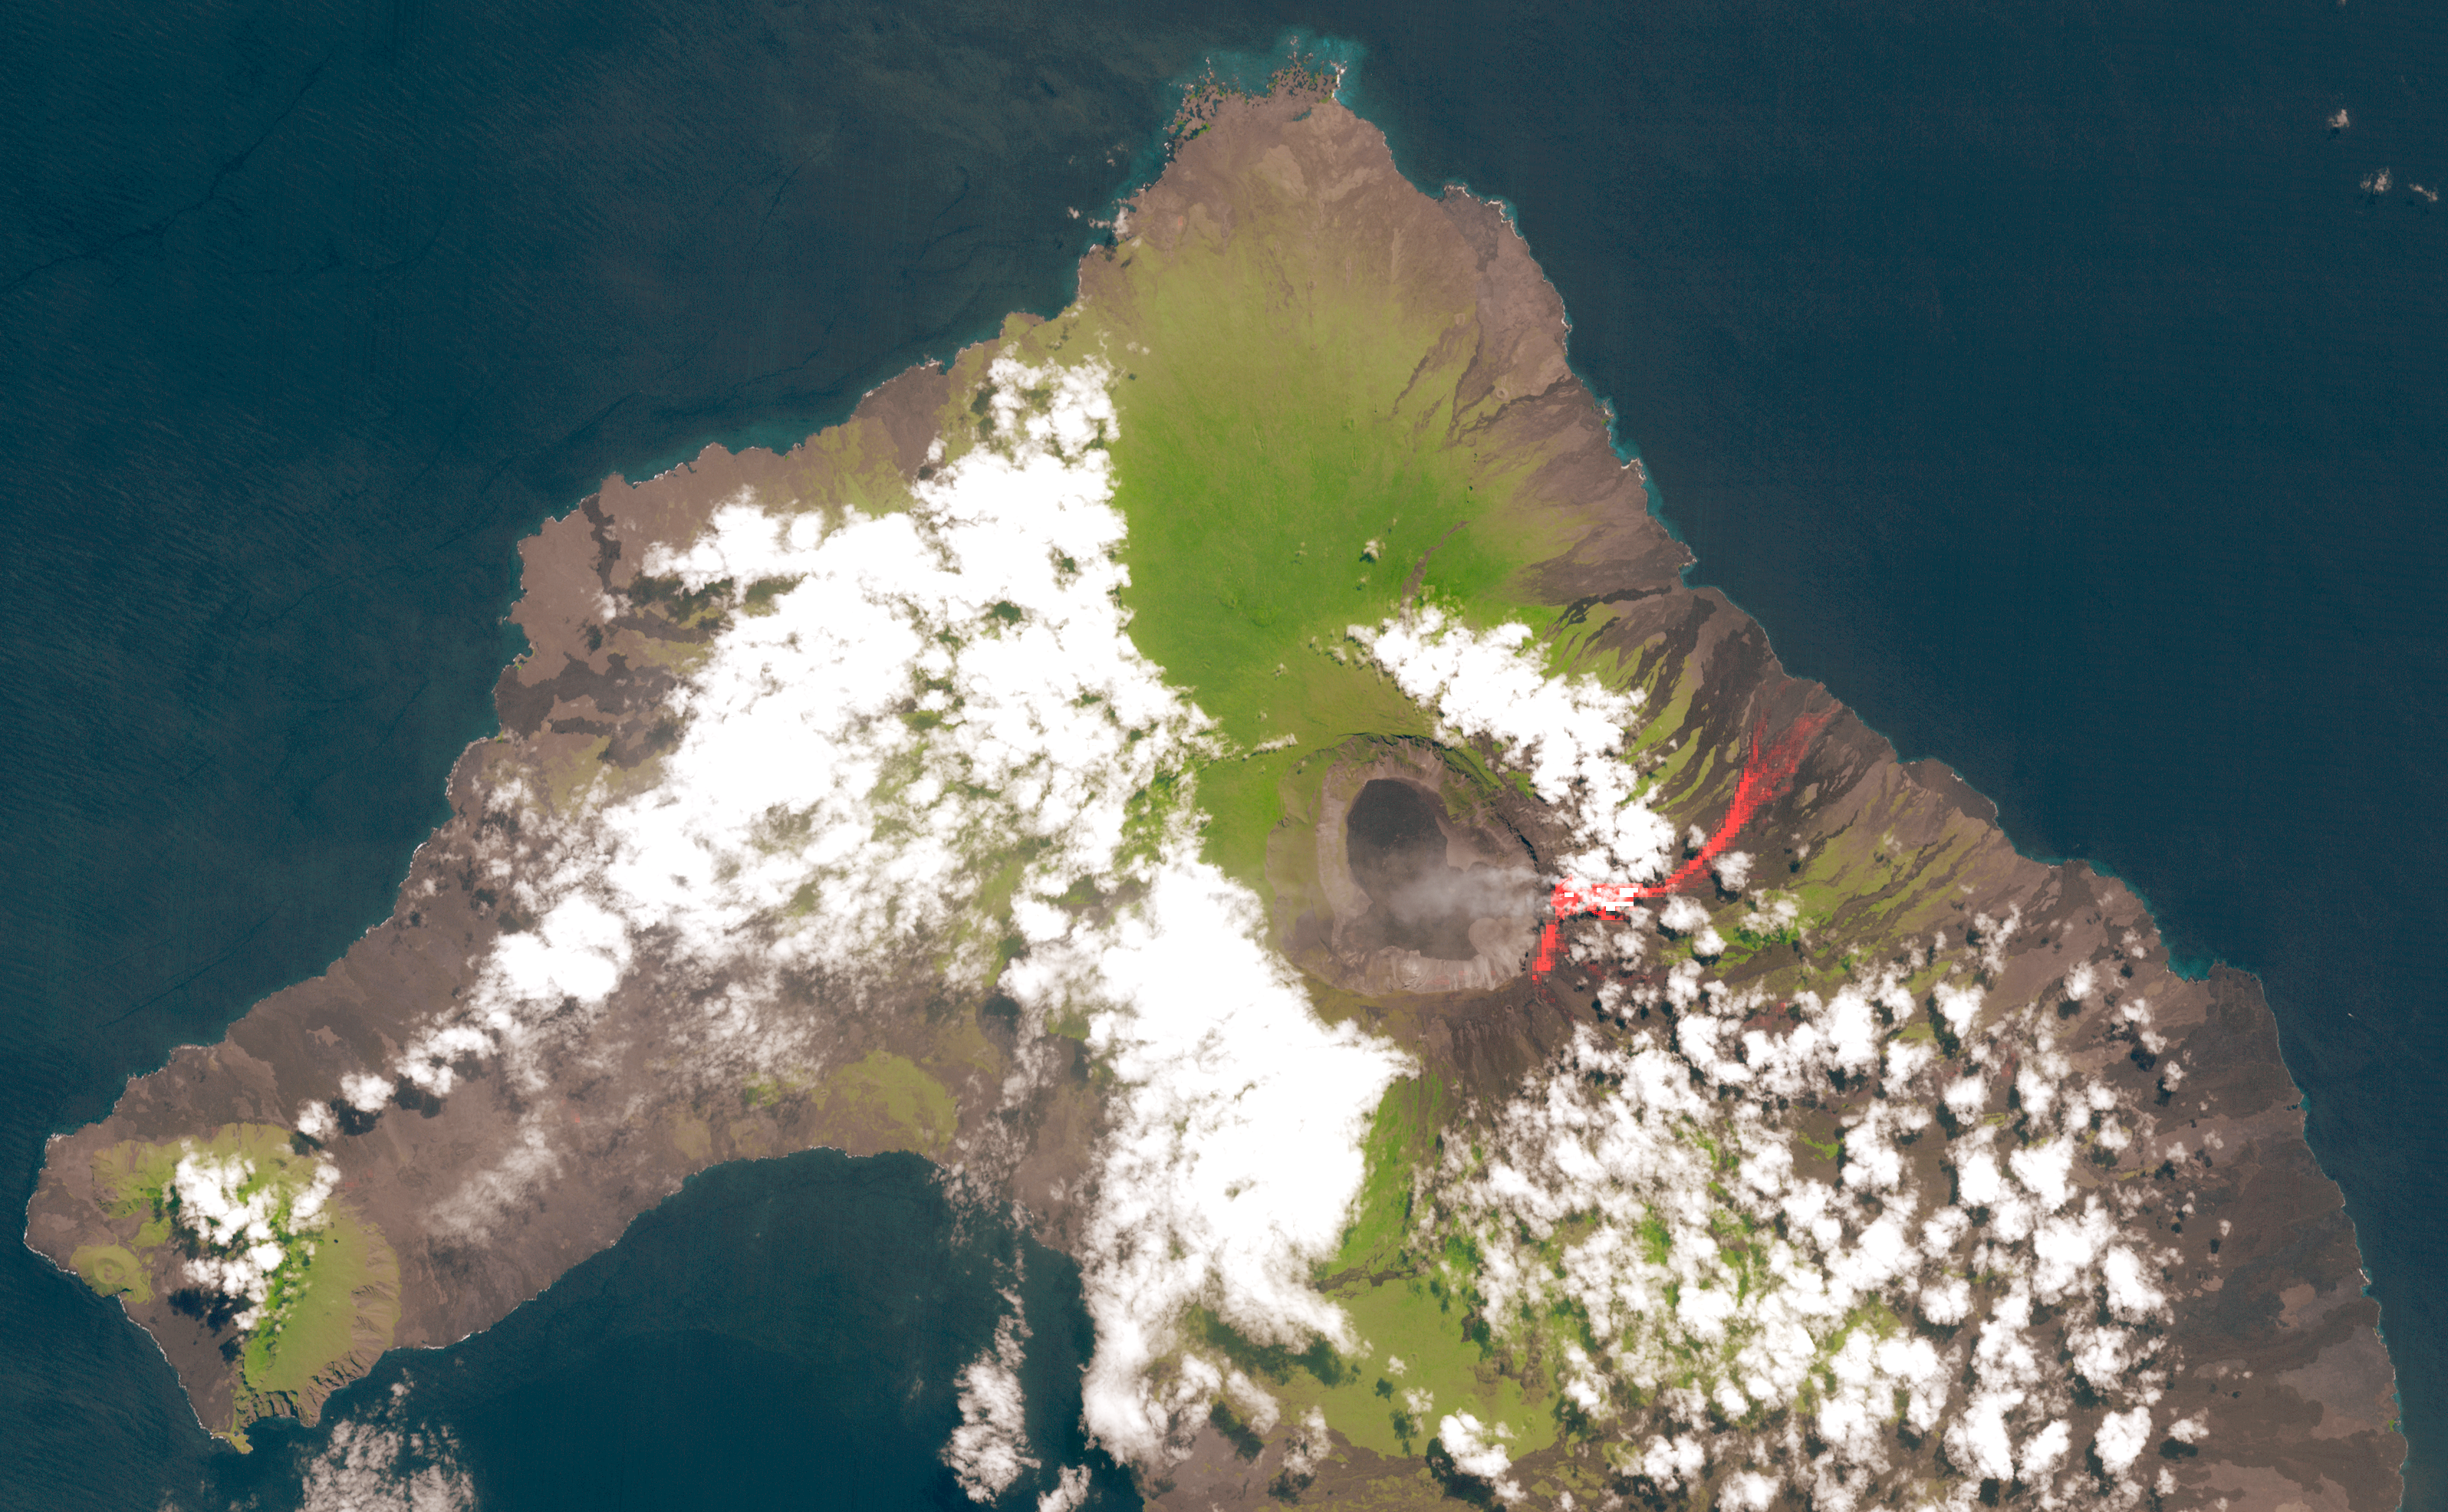

NASA Spacecraft Peers Into the Mouth of the Galapagos’ Wolf Volcano

On May 26, 2015, Wolf Volcano on Isabela Island in the Galapagos Islands erupted for the first time in 33 years. Lava flows extending eastward from the summit were accompanied by ash and smoke rising 6.2 miles (10 kilometers) into the air. When this image was acquired on June 11, 2015, the eruption had quieted. The lava flows are still hot, however, and are highlighted in red in this thermal infrared image acquired from the Advanced Spaceborne Thermal Emission and Reflection Radiometer (ASTER) instrument on NASA’s Terra spacecraft. The image covers an area of 18.4 by 29 miles (29.6 by 46.7 kilometers), and is located at 0 degrees north latitude, 91.4 degrees west longitude.

With its 14 spectral bands from the visible to the thermal infrared wavelength region and its high spatial resolution of 15 to 90 meters (about 50 to 300 feet), ASTER images Earth to map and monitor the changing surface of our planet. ASTER is one of five Earth-observing instruments launched Dec. 18, 1999, on Terra. The instrument was built by Japan’s Ministry of Economy, Trade and Industry. A joint U.S./Japan science team is responsible for validation and calibration of the instrument and data products.

The broad spectral coverage and high spectral resolution of ASTER provides scientists in numerous disciplines with critical information for surface mapping and monitoring of dynamic conditions and temporal change. Example applications are: monitoring glacial advances and retreats; monitoring potentially active volcanoes; identifying crop stress; determining cloud morphology and physical properties; wetlands evaluation; thermal pollution monitoring; coral reef degradation; surface temperature mapping of soils and geology; and measuring surface heat balance.

The U.S. science team is located at NASA’s Jet Propulsion Laboratory, Pasadena, Calif. The Terra mission is part of NASA’s Science Mission Directorate, Washington, D.C.

Credit: NASA/GSFC/METI/ERSDAC/JAROS, and U.S./Japan ASTER Science Team